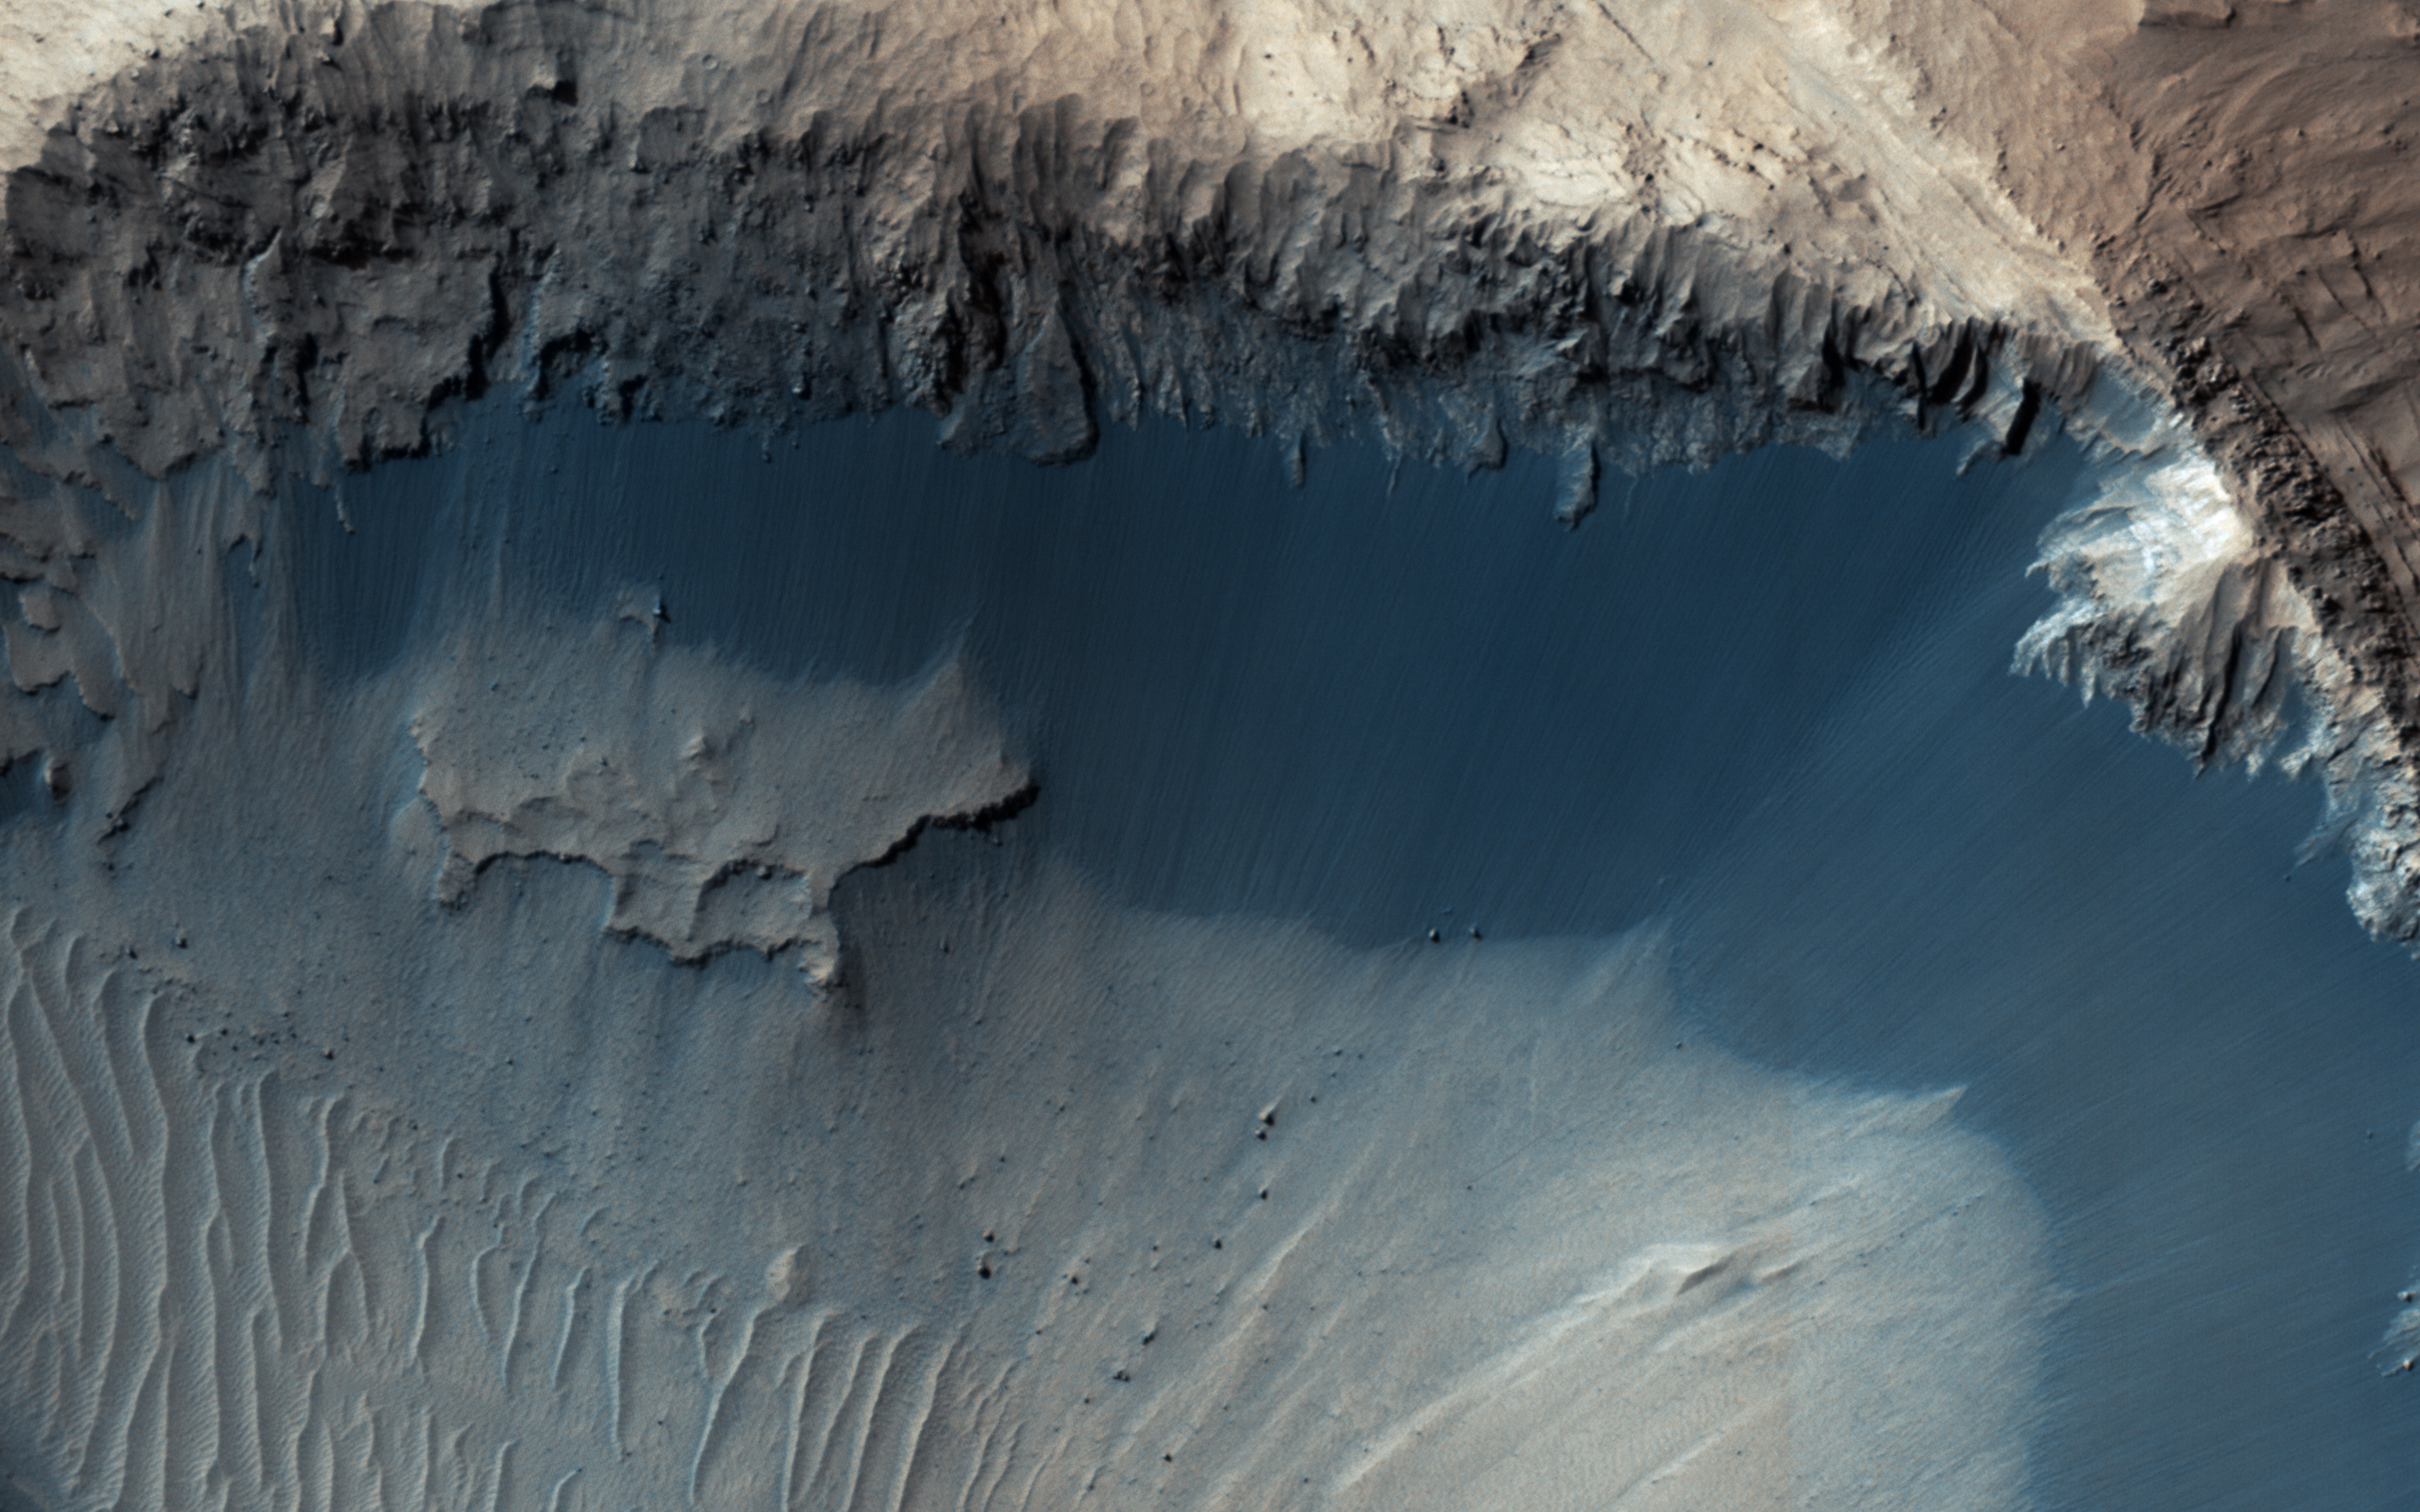

Where Does the Sand Come From?

This image from NASA’s Mars Reconnaisance Orbiter (MRO) shows one possible place where sand grains are being produced on Mars today. Discovered in images from the Context Camera,

this region exhibits dark material that is being eroded from dark layers in the bedrock

of a semicircular depression near the boundary of the Southern highlands and the Northern lowlands. Downslope lineations support the notion that these dark sediments are derived locally, and did not accumulate here by coincidence because of the winds.

The grains of sand that make up sand dunes on Earth and Mars have a hazardous existence because of the way that they travel. Wind-blown sand is lifted above the surface of each planet before crashing onto the ground and bouncing in a sequence of repeated hops, a process called saltation.

Sand grains can also roll along the ground as they are blown by the wind, and they are also jostled by other sand gains that are similarly flying across the surface. All of these repeated impacts tend to wear down the sand grains, smoothing them into a more spherical shape and breaking off small fragments that supply the vast dust deposits of Mars. This process (known as comminution) ultimately destroys sand grains and limits the length of time that the particles exist. The fact that we see active sand dunes on Mars today requires that sand particles must be resupplied to replace the grains that are lost over time. Where are the modern day sources of sand on Mars?

The map is projected here at a scale of 25 centimeters (9.8 inches) per pixel. [The original image scale is 26.7 centimeters (10.5 inches) per pixel (with 1 x 1 binning); objects on the order of 80 centimeters (31.5 inches) across are resolved.] North is up.

The University of Arizona, Tucson, operates HiRISE, which was built by Ball Aerospace & Technologies Corp., Boulder, Colo. NASA’s Jet Propulsion Laboratory, a division of Caltech in Pasadena, California, manages the Mars Reconnaissance Orbiter Project for NASA’s Science Mission Directorate, Washington.

Credit: NASA/JPL-Caltech/Univ. of Arizona